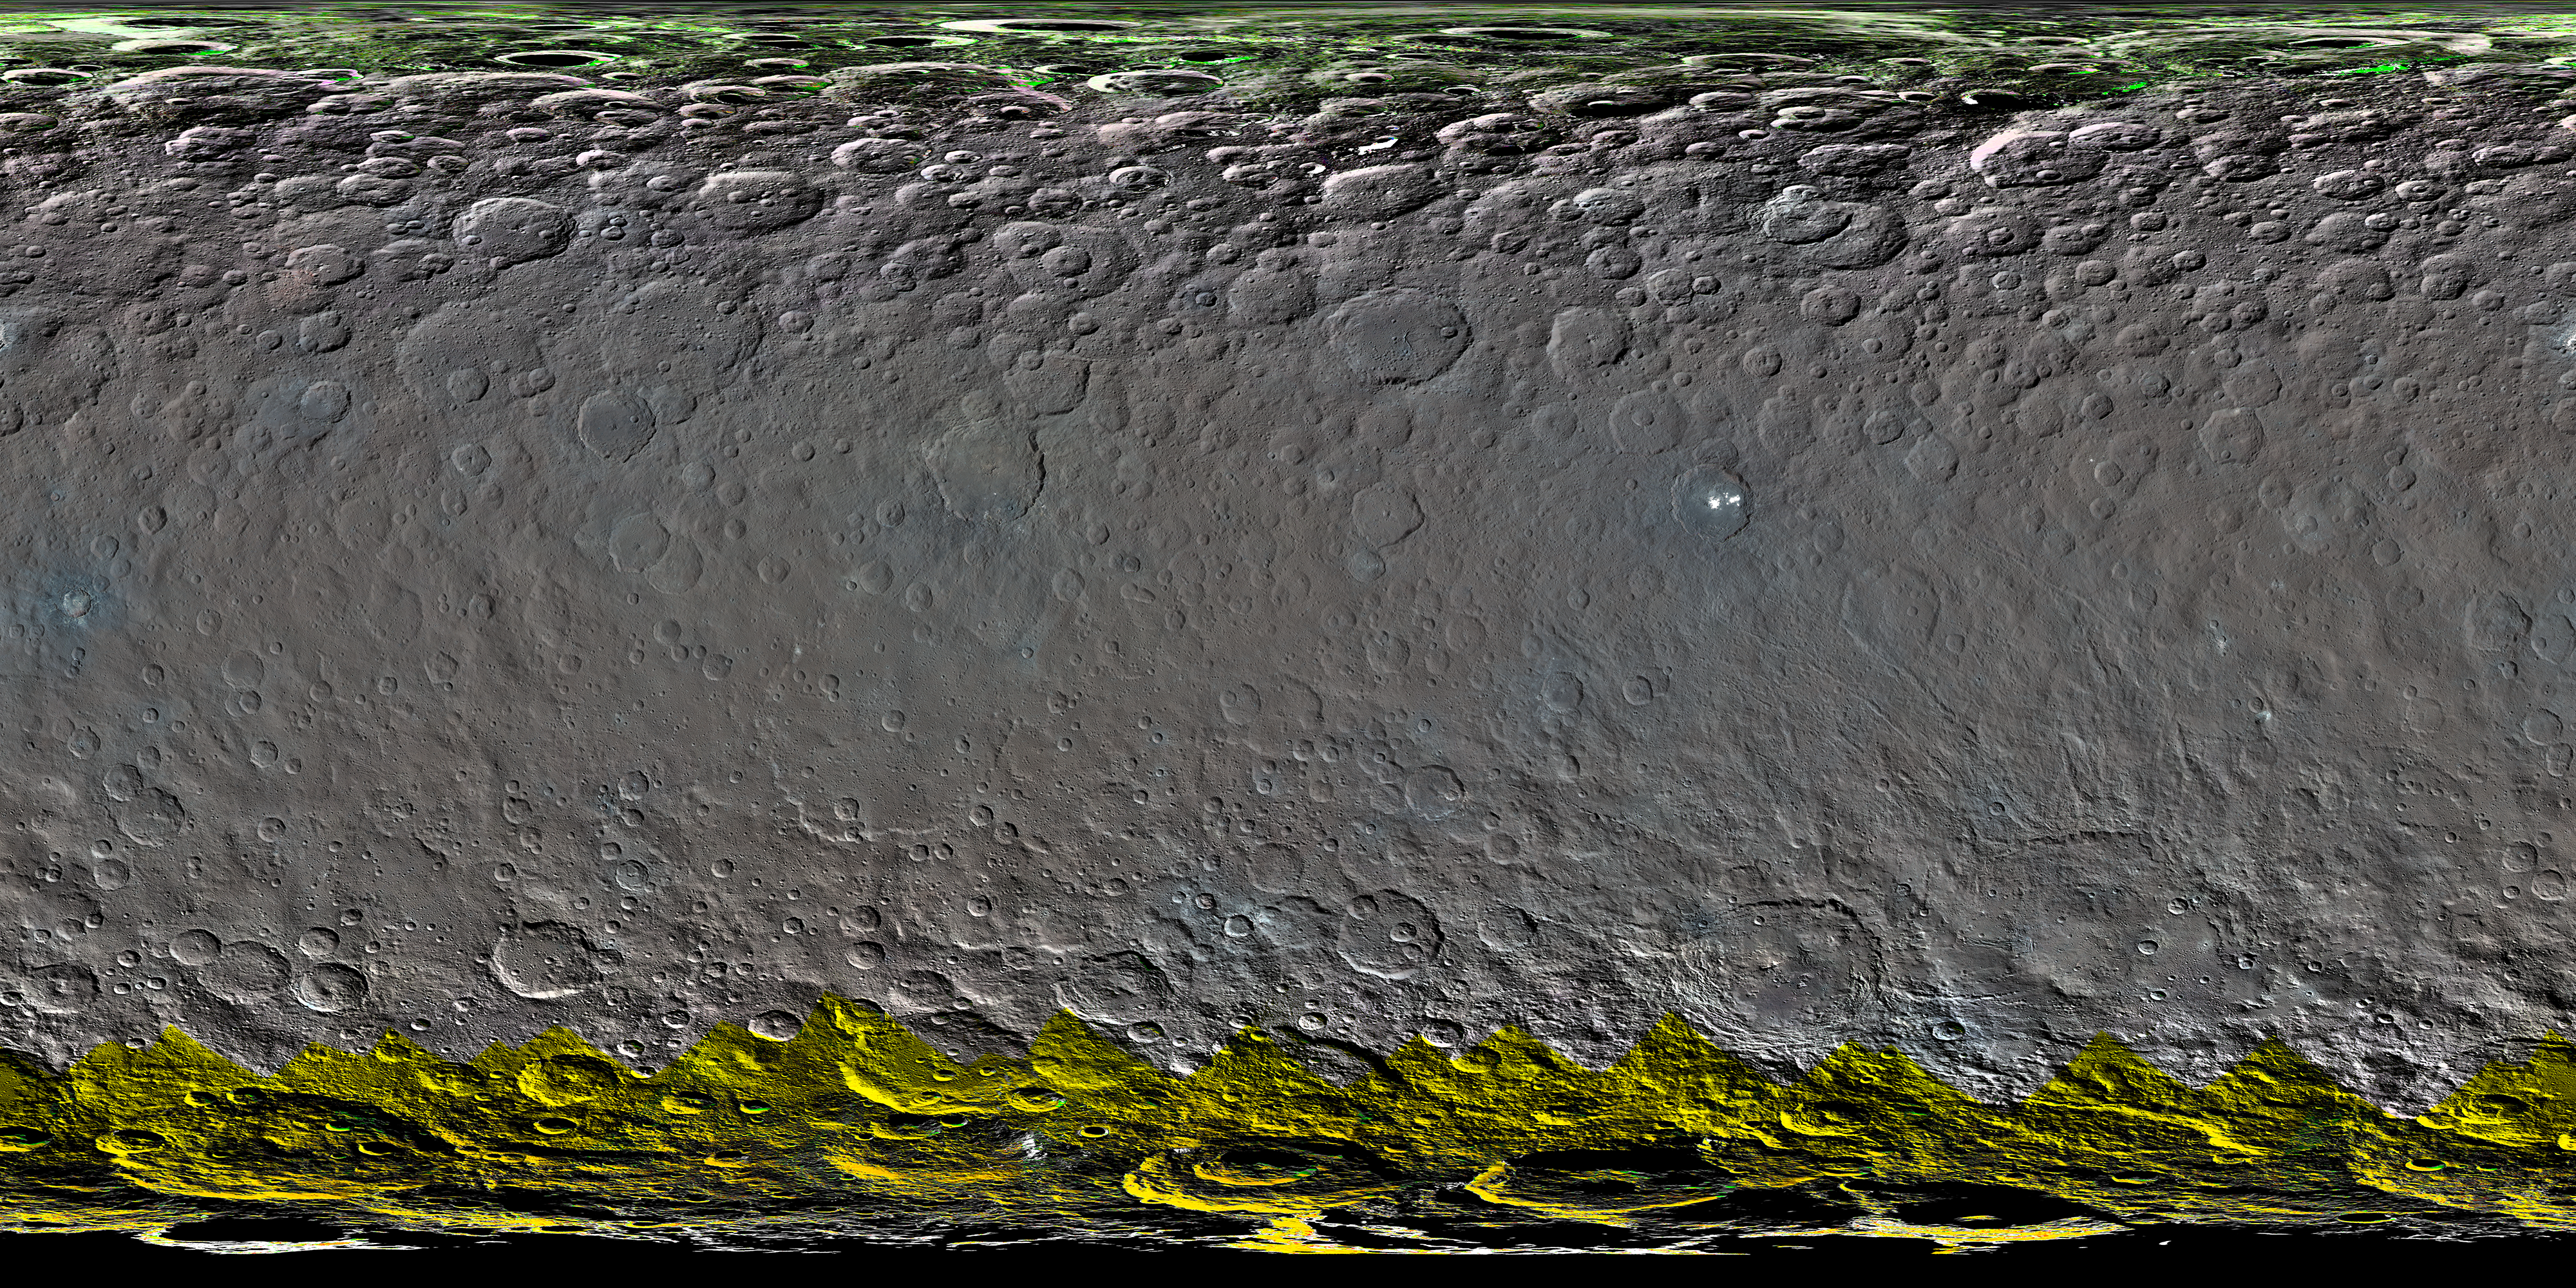

Colorized Map of Ceres (Mercator Projection)

This colorized global map of Ceres was created from a clear-filter mosaic. Color was added to the map using spectral data from other observations of Ceres (calculated using a color transformation program). The green and yellow areas at high latitudes are places where Dawn’s color imaging coverage is incomplete.

The map is a Mercator projection and has a resolution of 460 feet (140 meters) per pixel. The images used to make this map were taken from Dawn’s high-altitude mapping orbit (HAMO), at a distance of 915 miles (1,470 kilometers) from Ceres.

Dawn’s mission is managed by JPL for NASA’s Science Mission Directorate in Washington. Dawn is a project of the directorate’s Discovery Program, managed by NASA’s Marshall Space Flight Center in Huntsville, Alabama. UCLA is responsible for overall Dawn mission science. Orbital ATK, Inc., in Dulles, Virginia, designed and built the spacecraft. The German Aerospace Center, the Max Planck Institute for Solar System Research, the Italian Space Agency and the Italian National Astrophysical Institute are international partners on the mission team. For a complete list of acknowledgments, see http://dawn.jpl.nasa.gov/mission.

For more information about the Dawn mission, visit http://dawn.jpl.nasa.gov.

Photojournal Note: Also available is the full resolution TIFF file PIA20354_full.tif. This file may be too large to view from a browser; it can be downloaded onto your desktop by right-clicking on the previous link and viewed with image viewing software.

Credit: NASA/JPL-Caltech/UCLA/MPS/DLR/IDA